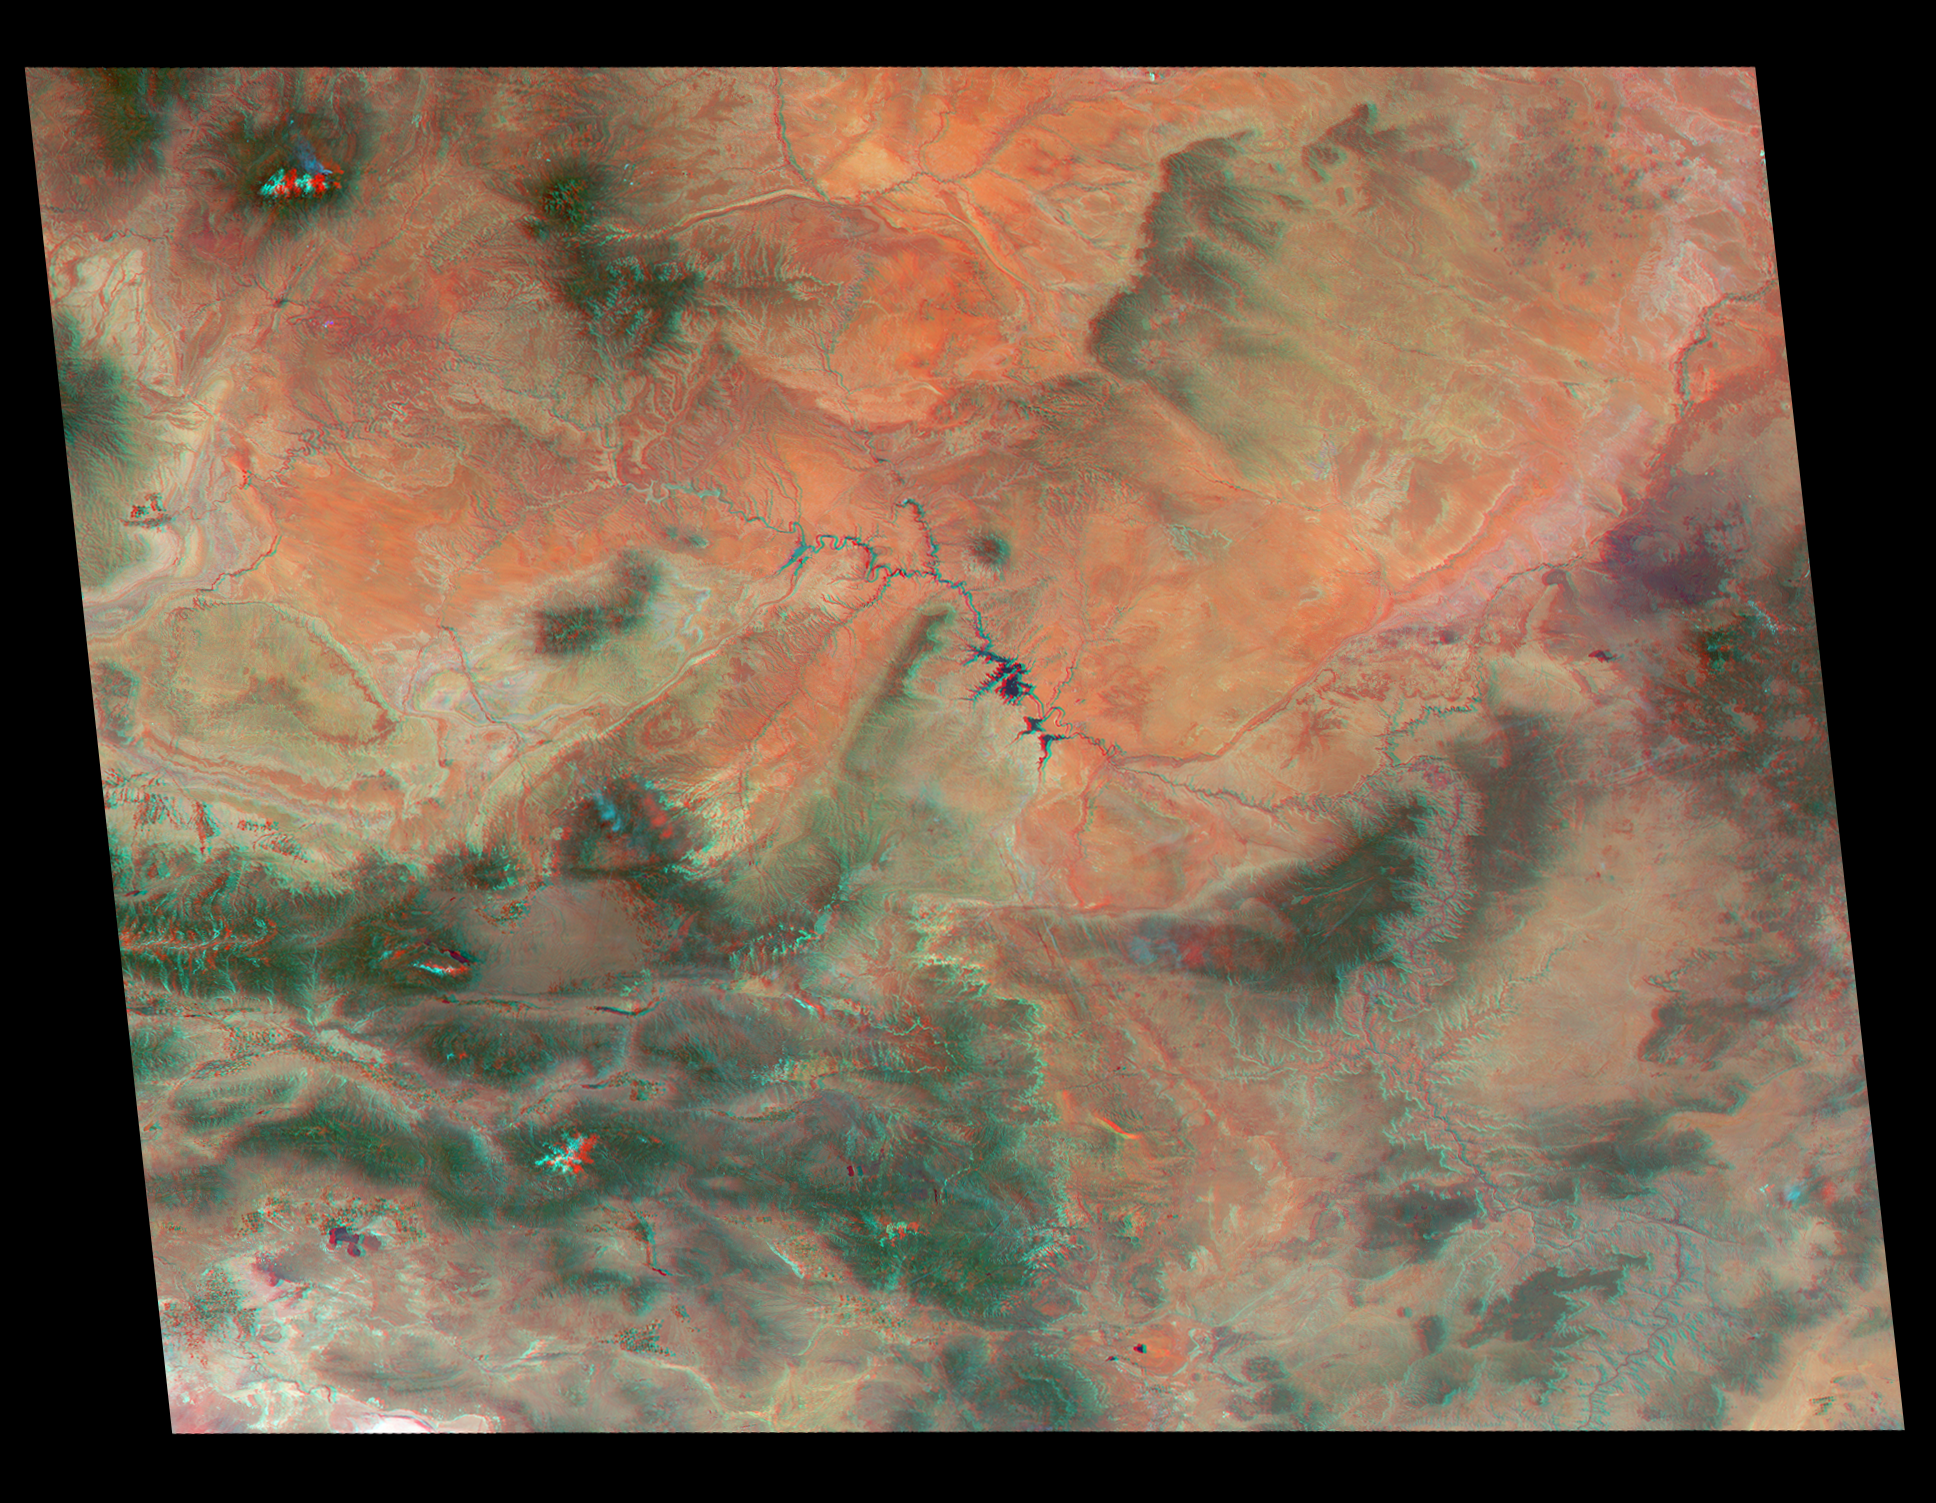

America’s National Parks Viewed in 3D by NASA’s MISR (Anaglyph 1)

Annotated Version

Just in time for the U.S. National Park Service’s Centennial celebration on Aug. 25, NASA’s Multiangle Imaging SpectroRadiometer (MISR) instrument aboard NASA’s Terra satellite is releasing four new anaglyphs that showcase 33 of our nation’s national parks, monuments, historical sites and recreation areas in glorious 3D.

Shown in the annotated image are Walnut Canyon National Monument, Sunset Crater Volcano National Monument, Wupatki National Monument, Grand Canyon National Park, Pipe Spring National Monument, Zion National Park, Cedar Breaks National Monument, Bryce Canyon National Park, Capitol Reef National Park, Navajo National Monument, Glen Canyon National Recreation Area, Natural Bridges National Monument, Canyonlands National Park, and Arches National Park.

MISR views Earth with nine cameras pointed at different angles, giving it the unique capability to produce anaglyphs, stereoscopic images that allow the viewer to experience the landscape in three dimensions. The anaglyphs were made by combining data from MISR’s vertical-viewing and 46-degree forward-pointing camera. You will need red-blue glasses in order to experience the 3D effect; ensure you place the red lens over your left eye. The images have been rotated so that north is to the left in order to enable 3D viewing because the Terra satellite flies from north to south. All of the images are 235 miles (378 kilometers) from west to east.

These data were acquired June 18, 2016, Orbit 87774. Other MISR data are available through the NASA Langley Research Center; for more information go to http://eosweb.larc.nasa.gov/project/misr/misr_table. MISR was built and is managed by NASA’s Jet Propulsion Laboratory, Pasadena, California, for NASA’s Science Mission Directorate, Washington, D.C. The Terra spacecraft is managed by NASA’s Goddard Space Flight Center, Greenbelt, Maryland. The MISR data were obtained from the NASA Langley Research Center Atmospheric Science Data Center, Hampton, Virginia. JPL is a division of the California Institute of Technology in Pasadena.

Credit: NASA/GSFC/LaRC/JPL-Caltech, MISR Team